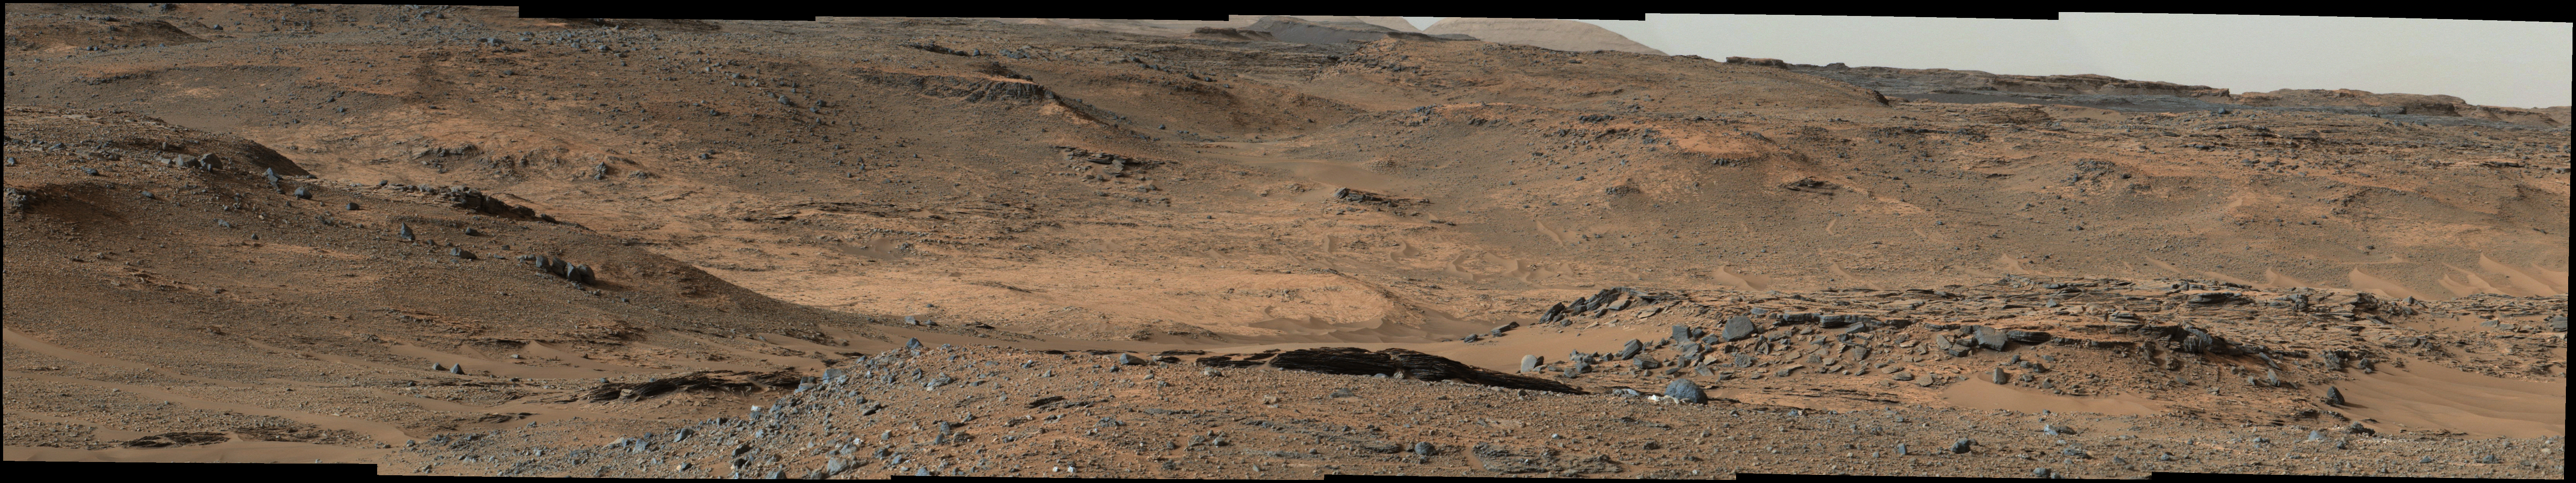

Curiosity Marches Onward and Upward

Annotated Version

This image from NASA’s Mars Curiosity rover shows the “Amargosa Valley,” on the slopes leading up to Mount Sharp on Mars. The rover is headed toward the “Pahrump Hills” outcrop, seen above the scale bar. This area represents a boundary between the plains of Gale Crater, named Aeolis Palus, and the layered slopes of Mount Sharp, or Aeolis Mons. Curiosity has recently crossed into this terrain and now is on the Mount Sharp side of the transition zone.

This image was taken by the rover’s Mast Camera (Mastcam). It has been white-balanced to show how the scene would appear under Earth’s lighting conditions.

NASA’s Jet Propulsion Laboratory, a division of the California Institute of Technology, Pasadena, manages the Mars Science Laboratory Project for NASA’s Science Mission Directorate, Washington. JPL designed and built the project’s Curiosity rover. Malin Space Science Systems, San Diego, built and operates the rover’s Mastcam.

Credit: NASA/JPL-Caltech/MSSS